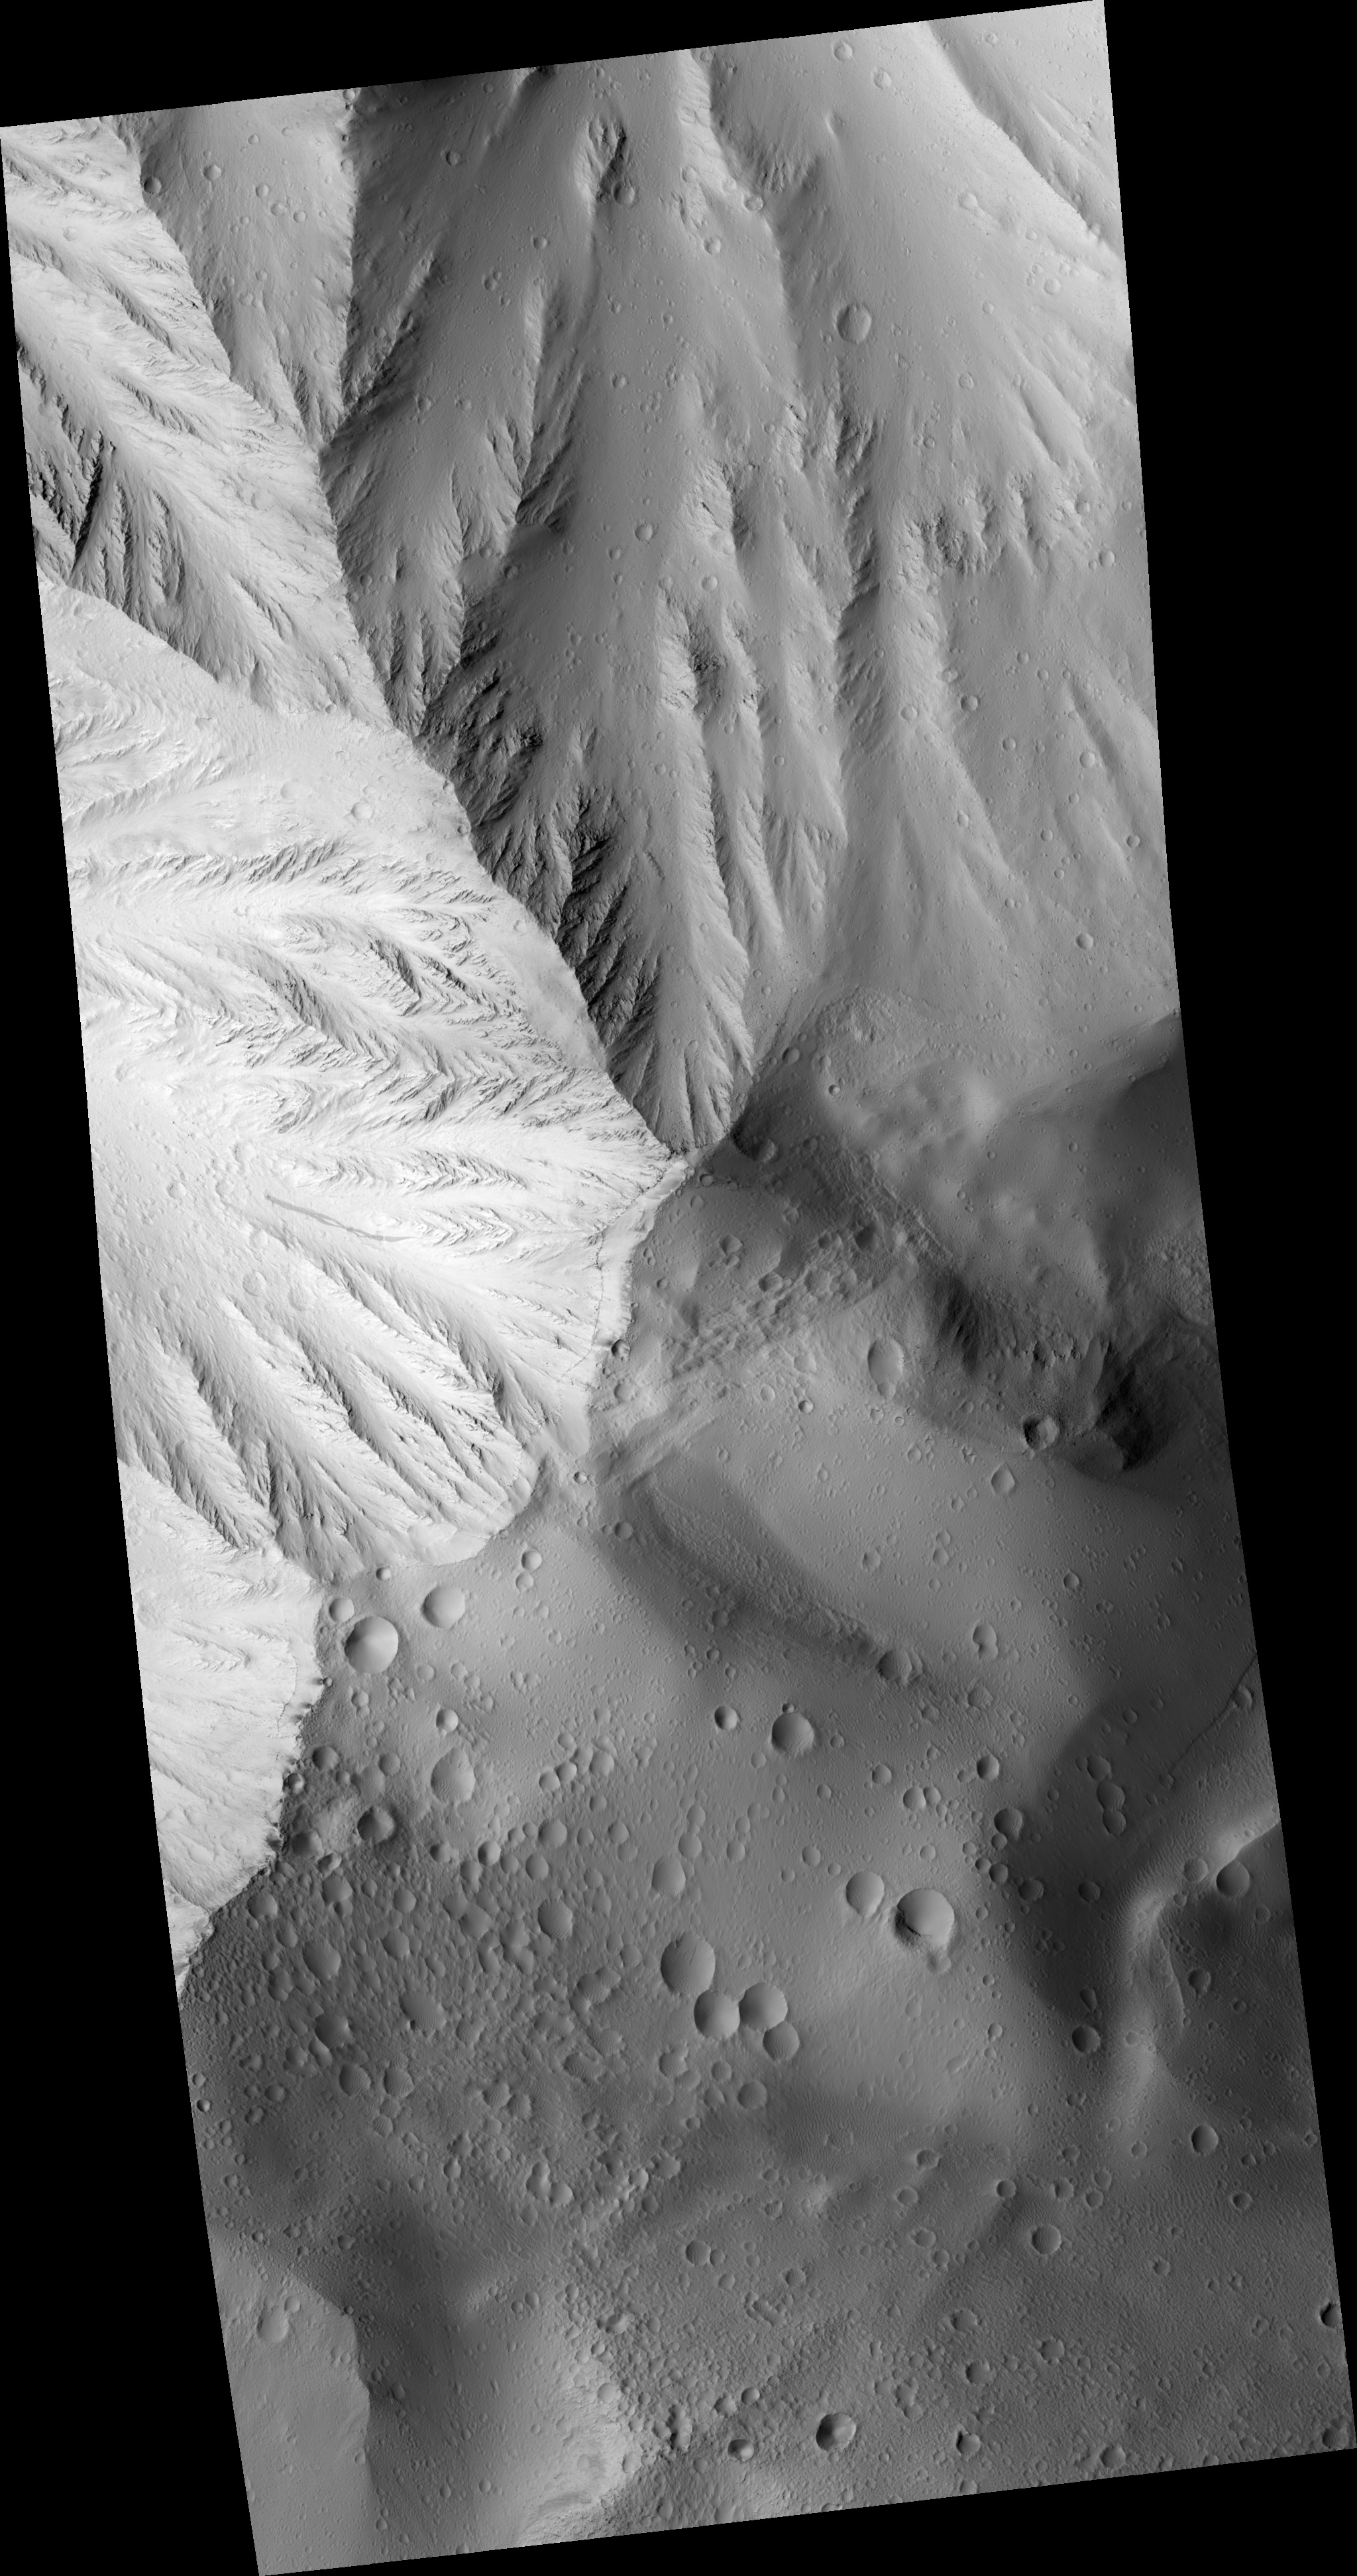

Layers in Olympus Mons Basal Scarp

Image PSP_001432_2015 was taken by the High Resolution Imaging Science Experiment (HiRISE) camera onboard the Mars Reconnaissance Orbiter spacecraft on November 16, 2006. The complete image is centered at 21.6 degrees latitude, 222.3 degrees East longitude. The range to the target site was 273.1 km (170.7 miles). At this distance the image scale is 27.3 cm/pixel (with 1 x 1 binning) so objects ~82 cm across are resolved. The image shown here has been map-projected to 25 cm/pixel and north is up. The image was taken at a local Mars time of 3:28 PM and the scene is illuminated from the west with a solar incidence angle of 49 degrees, thus the sun was about 41 degrees above the horizon. At a solar longitude of 136.0 degrees, the season on Mars is Northern Summer.

NASA’s Jet Propulsion Laboratory, a division of the California Institute of Technology in Pasadena, manages the Mars Reconnaissance Orbiter for NASA’s Science Mission Directorate, Washington. Lockheed Martin Space Systems, Denver, is the prime contractor for the project and built the spacecraft. The High Resolution Imaging Science Experiment is operated by the University of Arizona, Tucson, and the instrument was built by Ball Aerospace and Technology Corp., Boulder, Colo.

Credit: NASA/JPL/Univ. of Arizona